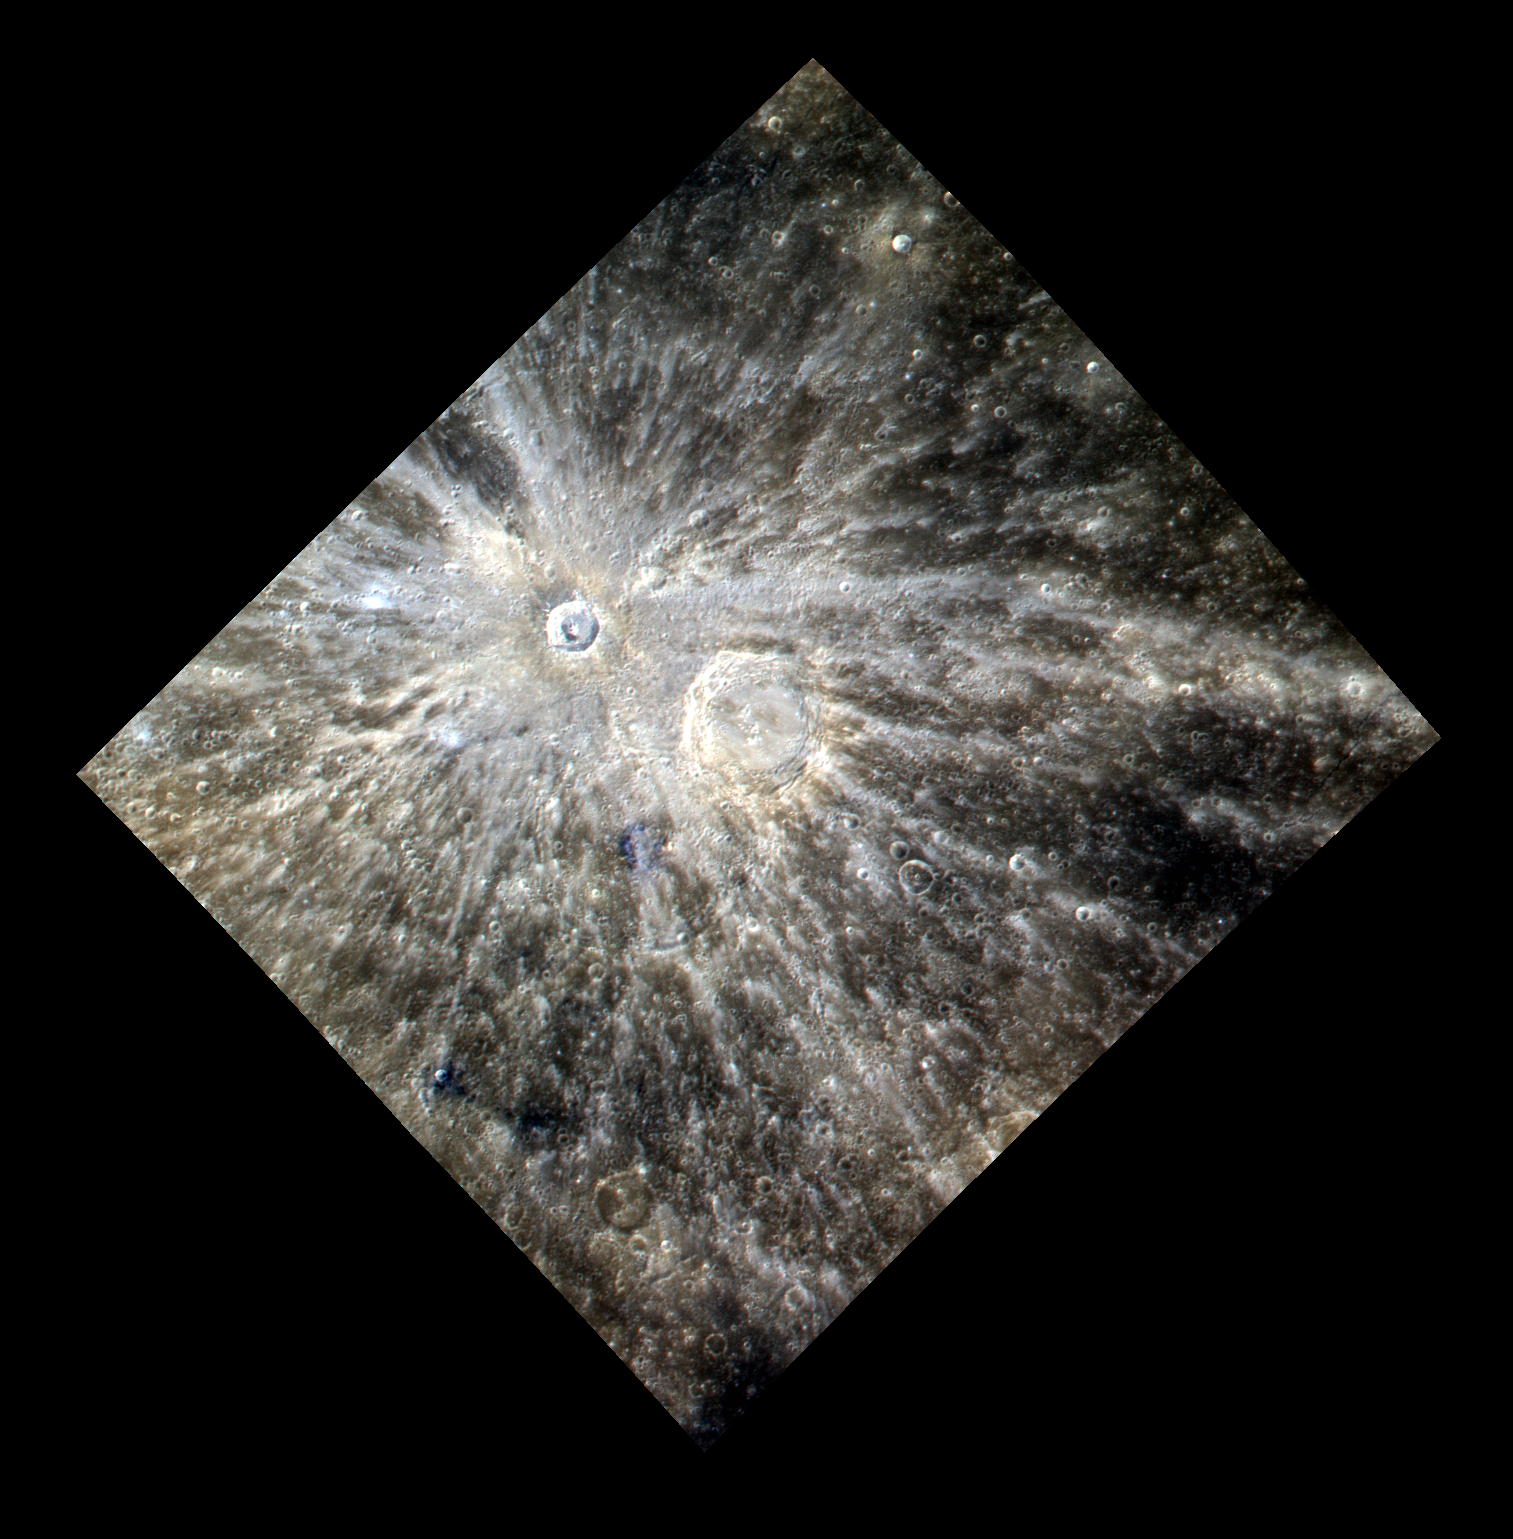

The Bright Rays of Xiao Zhao

The bright rays of Xiao Zhao dominate this scene. These rays indicate that Xiao Zhao is a relatively young crater. Eastman crater can be seen to the southwest of Xiao Zhao. The eight different color filters of the WAC that are used to create the color base map have central wavelengths of 430, 480, 560, 630, 750, 830, 900, and 1000 nm. The images acquired through these narrow-band filters are combined to create color images that accentuate color differences on Mercury’s surface. As an example, this image was created by using three images acquired as part of the color base map with the central wavelengths of 1000, 750, and 430 nm displayed in red, green, and blue, respectively. This particular combination allows the visualization of details, some of which would be invisible to the human eye.

This image was acquired as a high-resolution targeted observation. Targeted observations are images of a small area on Mercury’s surface at resolutions much higher than the 250-meter/pixel (820 feet/pixel) morphology base map or the 1-kilometer/pixel (0.6 miles/pixel) color base map. It is not possible to cover all of Mercury’s surface at this high resolution during MESSENGER’s one-year mission, but several areas of high scientific interest are generally imaged in this mode each week.

Date acquired: December 29, 2011
Image Mission Elapsed Time (MET): 233687507, 233687511, 233687527
Image ID: 1199649, 1199650, 1199654
Instrument: Wide Angle Camera (WAC) of the Mercury Dual Imaging System (MDIS)
WAC filter: 9 (1000 nanometers), 7 (750 nanometers), 6 (433 nanometers) as red-green-blue
Center Latitude: 9.6°
Center Longitude: 125.8° E
Resolution: 443 meters/pixel
Scale: The rayed crater Xiao Zhao is 24 km (15 mi.) in diameter.
Incidence Angle: 26.9°
Emission Angle: 14.1°
Phase Angle: 28.0°

The MESSENGER spacecraft is the first ever to orbit the planet Mercury, and the spacecraft’s seven scientific instruments and radio science investigation are unraveling the history and evolution of the Solar System’s innermost planet. Visit the Why Mercury? section of this website to learn more about the key science questions that the MESSENGER mission is addressing. During the one-year primary mission, MDIS is scheduled to acquire more than 75,000 images in support of MESSENGER’s science goals.

These images are from MESSENGER, a NASA Discovery mission to conduct the first orbital study of the innermost planet, Mercury. For information regarding the use of images, see the MESSENGER image use policy.

Credit: NASA/Johns Hopkins University Applied Physics Laboratory/Carnegie Institution of Washington